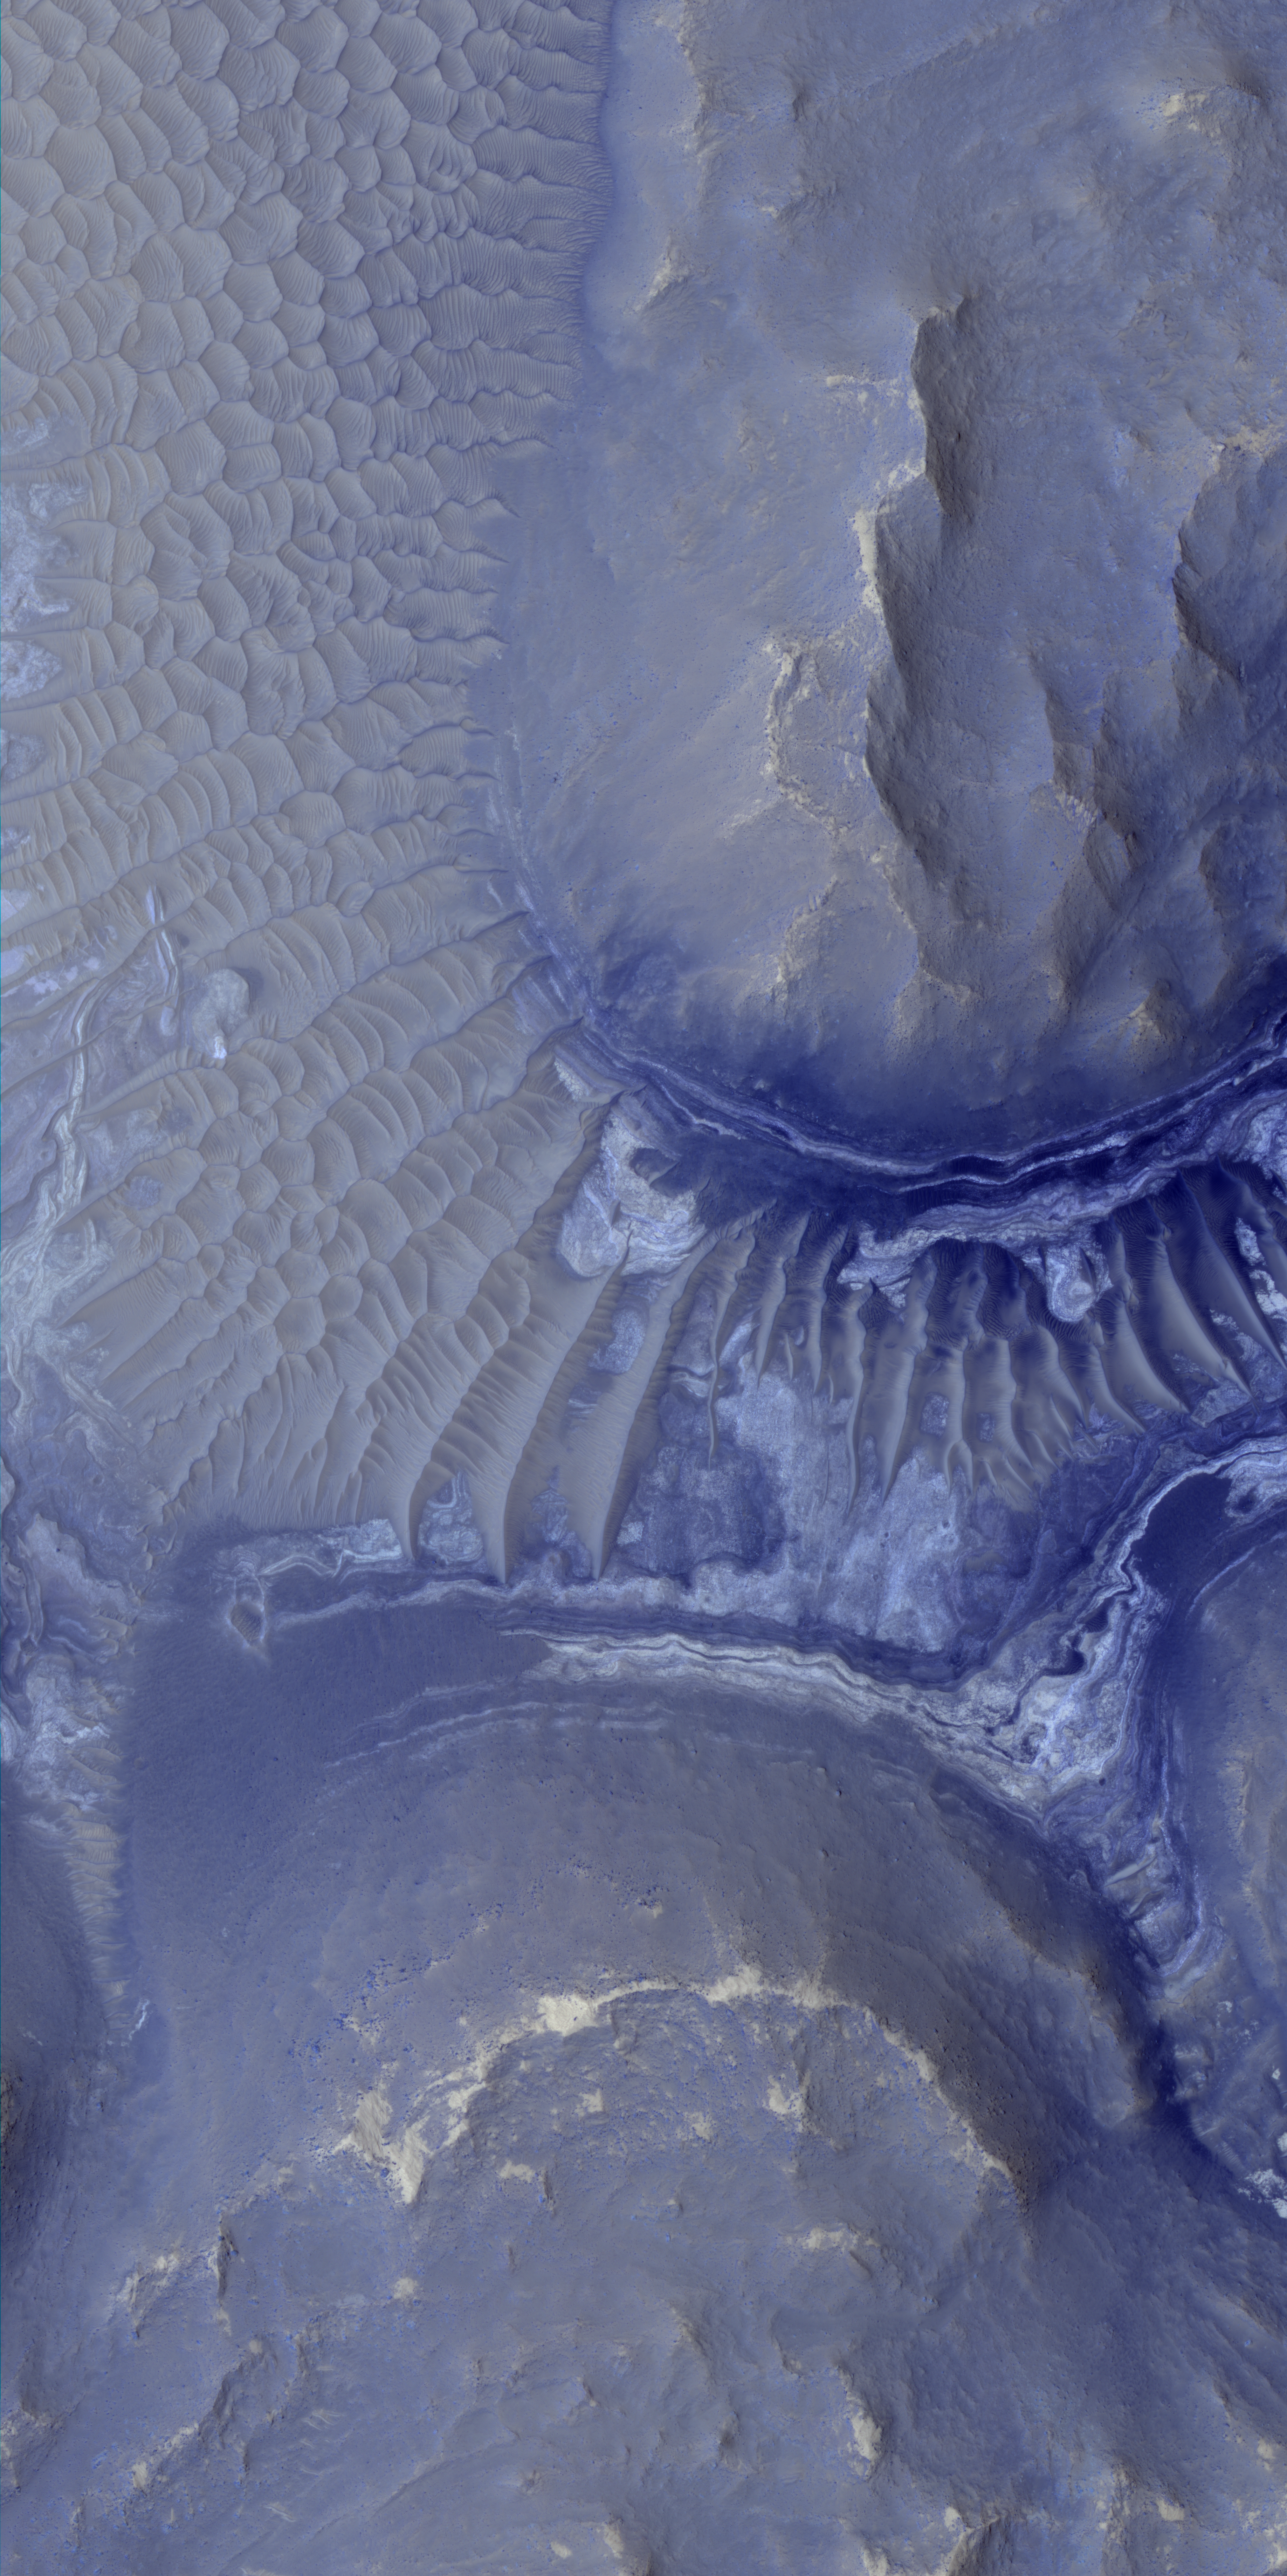

Light-Toned Deposits in Noctis Labyrinthus

Layers in the lower portion of two neighboring buttes within the Noctis Labyrinthus formation on Mars are visible in this image from the High Resolution Imaging Science Experiment (HiRISE) camera on NASA’s Mars Reconnaissance Orbiter. The view covers an area about 1 kilometer (0.6 mile) wide.

Dune fields blanket the ground in the upper left of the image and a portion of the ground between the buttes. Exposures of brighter and darker materials are also visible in the portion of that area not covered by the dunes.

Observations of this region of Noctis Labyrinthus by the Compact Reconnaissance Imaging Spectrometer for Mars (CRISM) on the Mars Reconnaissance Orbiter have shown indications of iron-bearing sulfates and phyllosilicate (clay) minerals. The exposed layers revealed in HiRISE observations of the area might be the sources of the mineral signatures seen by CRISM.

This view is a portion of a HiRISE observation taken on Aug. 18, 2009, at 11.2 degrees south latitude, 261.8 degrees east longitude. The full-frame image is available at http://hirise.lpl.arizona.edu/ESP_014353_1685.

NASA’s Jet Propulsion Laboratory, a division of the California Institute of Technology, Pasadena, manages the Mars Reconnaissance Orbiter for the NASA Science Mission Directorate, Washington. Lockheed Martin Space Systems, Denver, is the prime contractor for the project and built the spacecraft. The University of Arizona, Tucson, operates the HiRISE camera, which was built by Ball Aerospace & Technologies Corp., Boulder, Colo. The Johns Hopkins University Applied Physics Laboratory led the effort to build the CRISM instrument and operates CRISM in coordination with an international team of researchers from universities, government and the private sector.

Credit: NASA/JPL-Caltech/University of Arizona